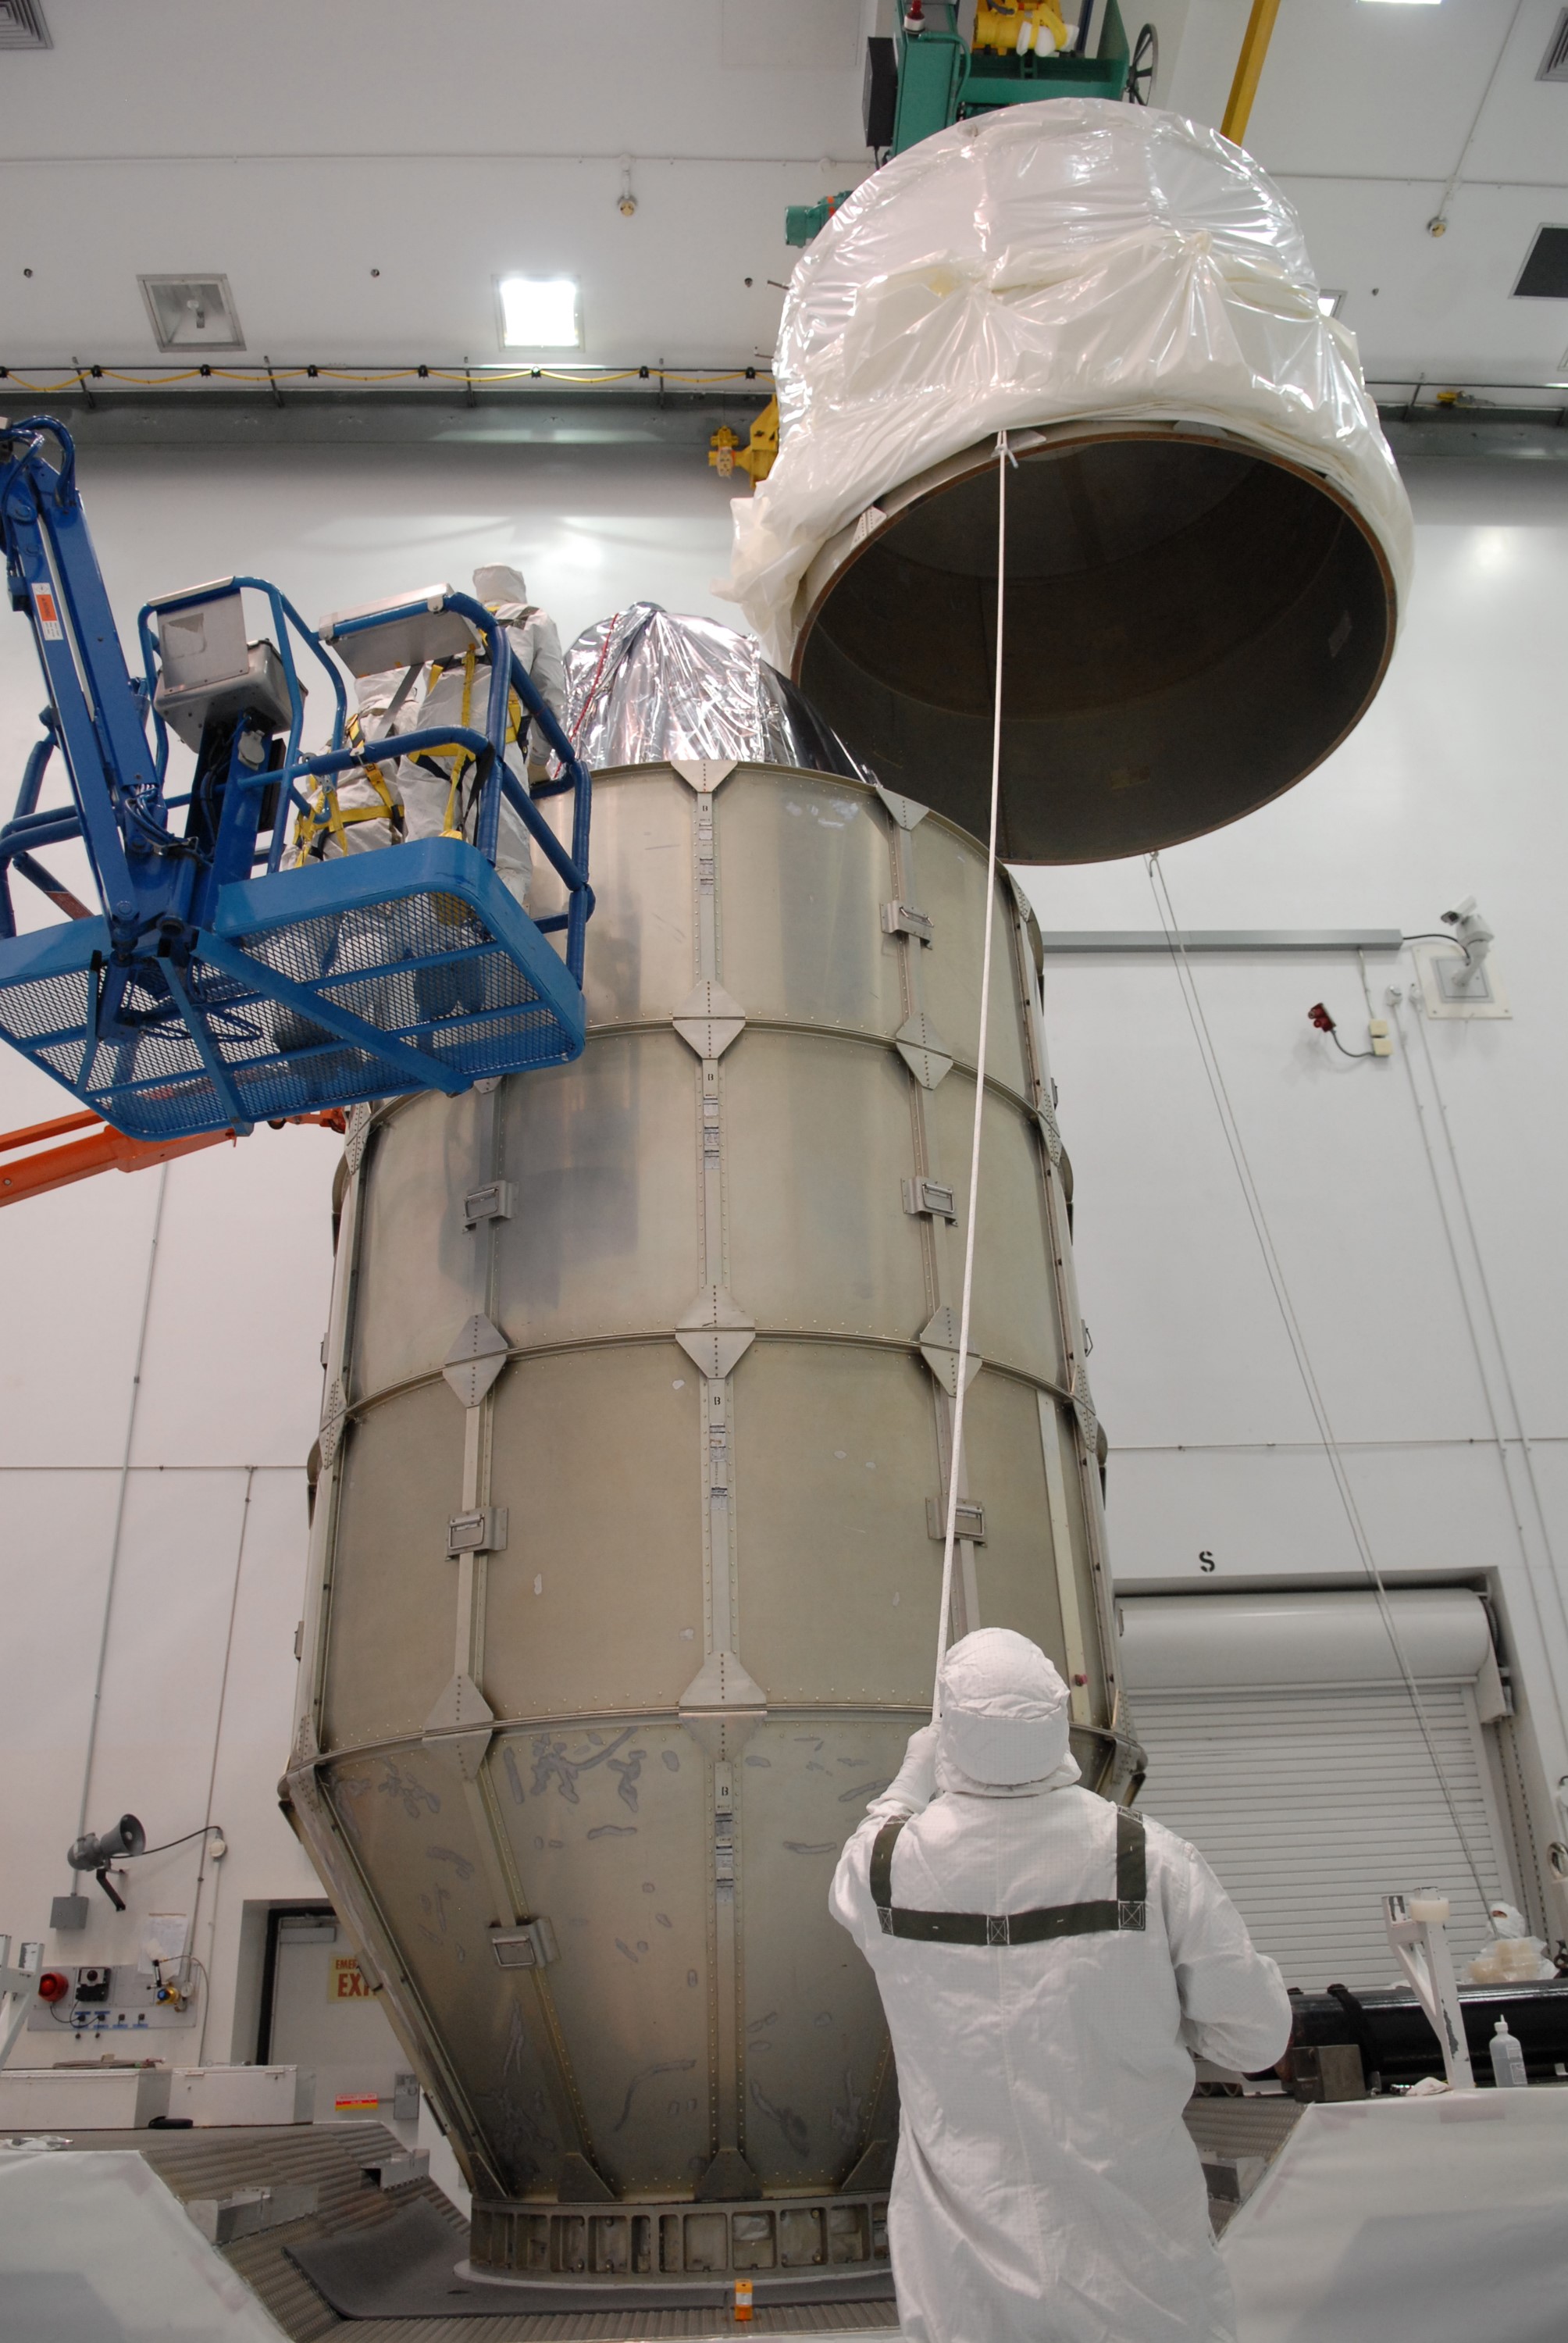

CAPE CANAVERAL, Fla. – At the Astrotech payload processing facility in Titusville, Fla., the top of the canister is lifted over NASA's Kepler spacecraft where it will be attached to the lower segments. The canister surrounding Kepler provides protection during the spacecraft's transport to the pad. The liftoff of Kepler aboard a Delta II rocket is currently targeted for 10:48 p.m. EST March 5 from Pad 17-B. Kepler is designed to survey more than 100,000 stars in our galaxy to determine the number of sun-like stars that have Earth-size and larger planets, including those that lie in a star's "habitable zone," a region where liquid water, and perhaps life, could exist. If these Earth-size worlds do exist around stars like our sun, Kepler is expected to be the first to find them and the first to measure how common they are.

Credit: NASA/Troy Cryder